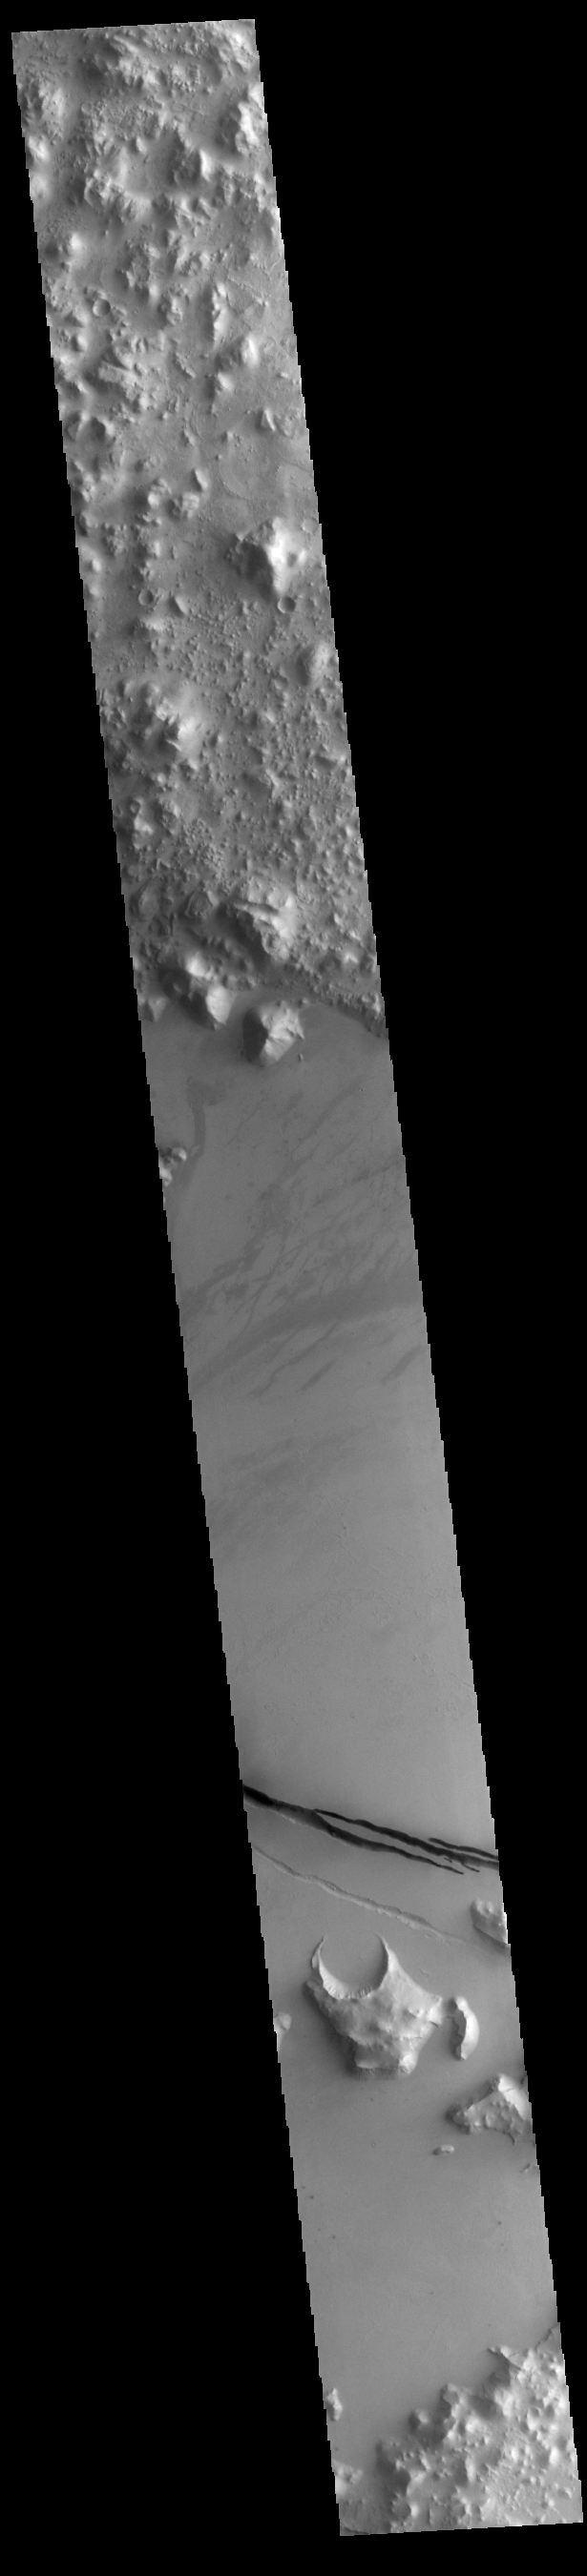

Cerberus Fossae

Today’s VIS image shows a section of Cerberus Fossae. Cerberus Fossae are located in Elysium Planitia, southeast of the Elysium Mons volcanic complex. The linear features in the image are tectonic graben. Graben are formed by extension of the crust and faulting. When large amounts of pressure or tension are applied to rocks on timescales that are fast enough that the rock cannot respond by deforming, the rock breaks along faults. In the case of a graben, two parallel faults are formed by extension of the crust and the rock in between the faults drops downward into the space created by the extension. Several sets of graben are visible in this THEMIS image, trending from west-northwest to east-southeast. Because the faults defining the graben are formed perpendicular to the direction of the applied stress, we know that extensional forces were pulling the crust apart in the north-northeast/south-southwest direction. The Cerberus Fossae graben are sources of both channels and significant volcanic flows. Cerberus Fossae cuts across features such as hills, indicating the relative youth of the tectonic activity. The Cerberus Fossae system is 1235km (767 miles) long.

Credit: NASA/JPL-Caltech/ASU